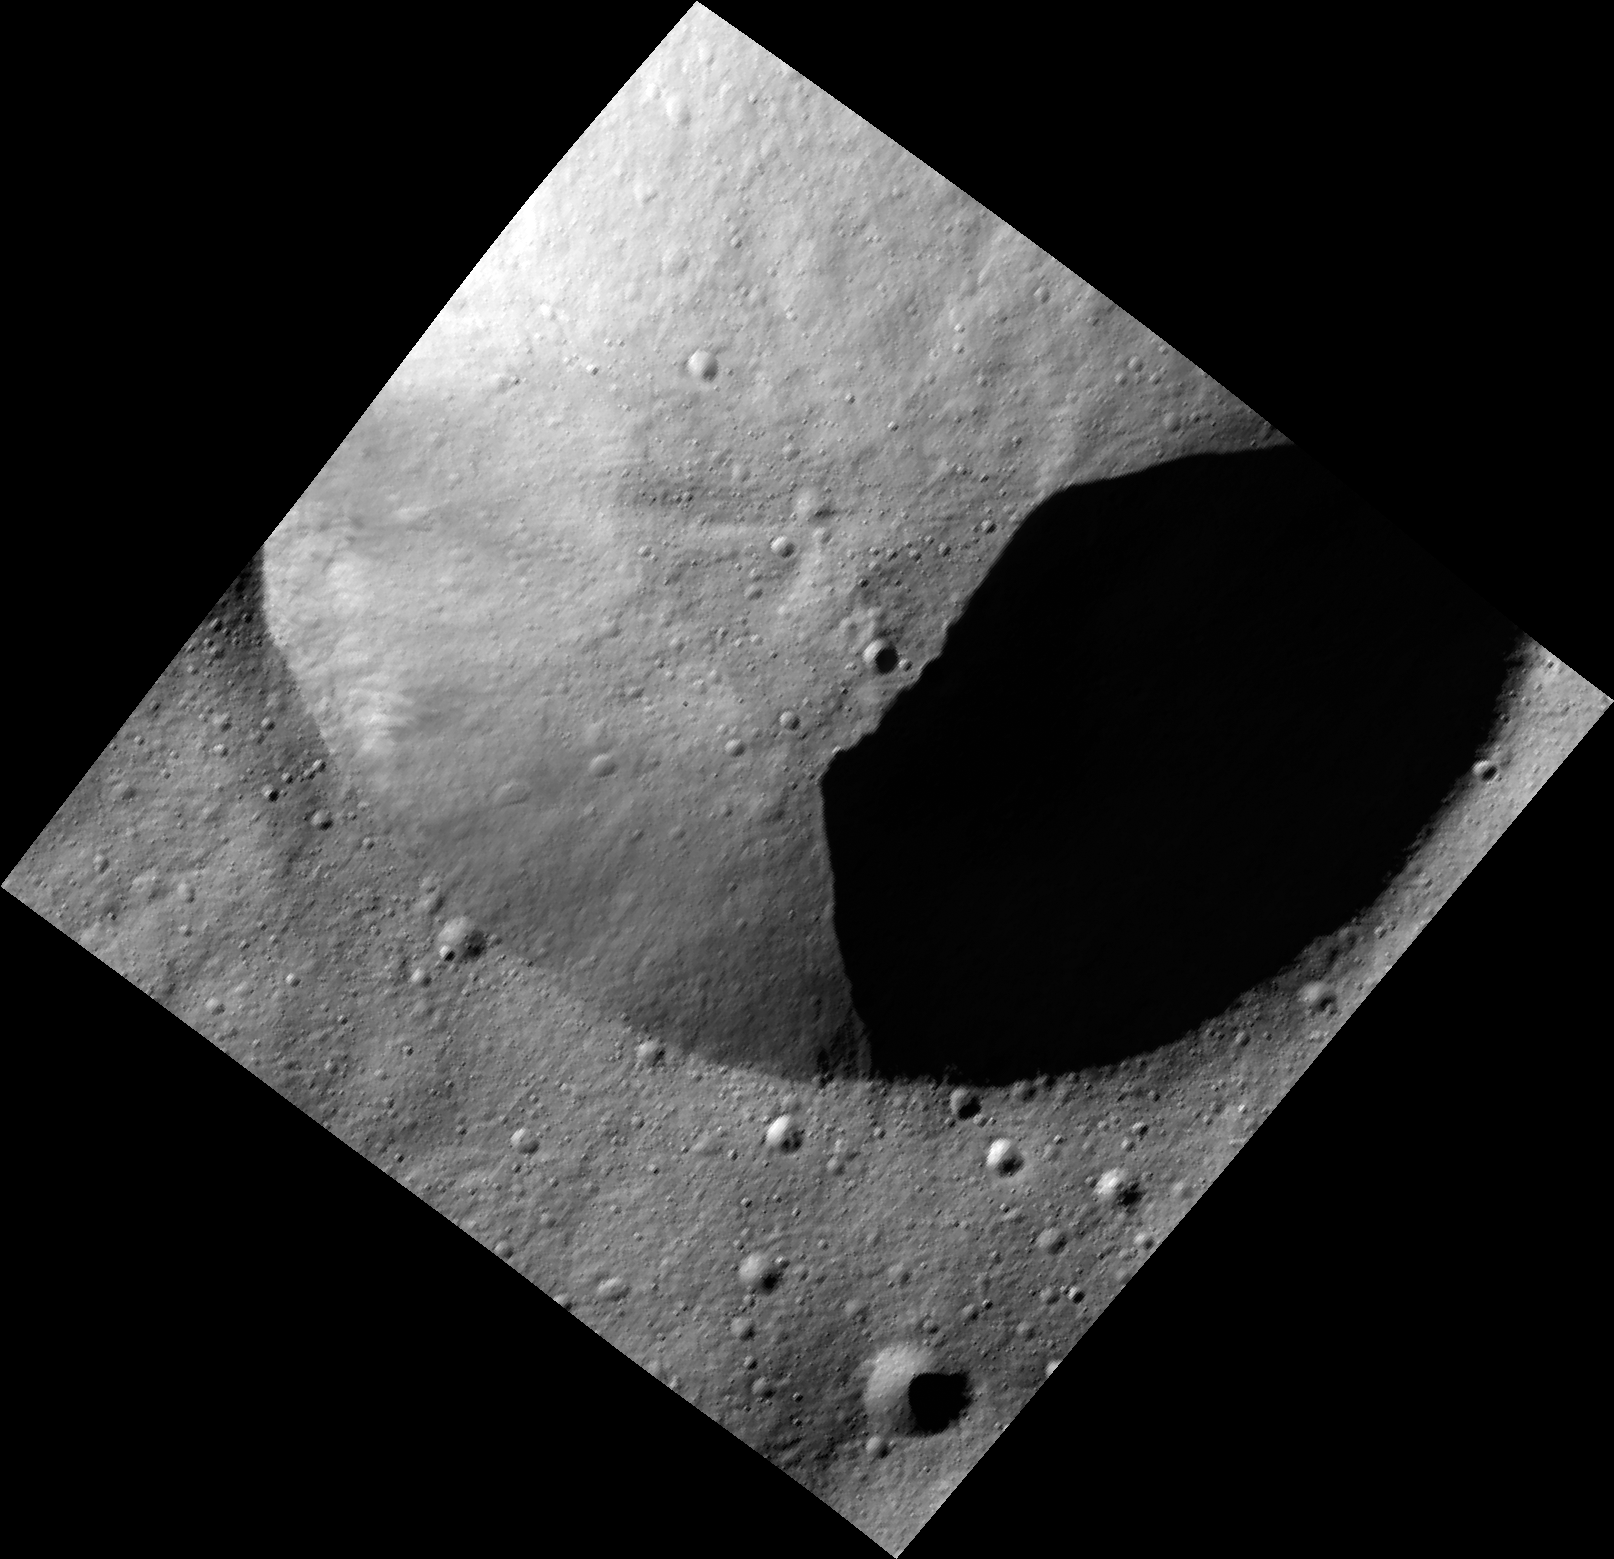

Crater in Shadow on Vesta

This image, one of the first obtained by NASA’s Dawn spacecraft in its low altitude mapping orbit, shows part of the rim of a fresh crater on the giant asteroid Vesta. The terrain shown here is located in an area known as the Heavily Cratered Terrain in the northern hemisphere.

The image, taken by Dawn’s framing camera, is centered at around 17 degrees latitude and 77 degrees longitude. It was obtained on Dec. 13 at an altitude of 119 miles (191 kilometers). The image covers an area 11 miles by 11 miles (18 kilometers by 18 kilometers).

The Dawn mission to Vesta and Ceres is managed by NASA’s Jet Propulsion Laboratory, a division of the California Institute of Technology in Pasadena, for NASA’s Science Mission Directorate, Washington. UCLA is responsible for overall Dawn mission science. The Dawn framing cameras have been developed and built under the leadership of the Max Planck Institute for Solar System Research, Katlenburg-Lindau, Germany, with significant contributions by DLR German Aerospace Center, Institute of Planetary Research, Berlin, and in coordination with the Institute of Computer and Communication Network Engineering, Braunschweig. The framing camera project is funded by the Max Planck Society, DLR, and NASA/JPL.

Credit: NASA/JPL-Caltech/UCLA/MPS/DLR/IDA